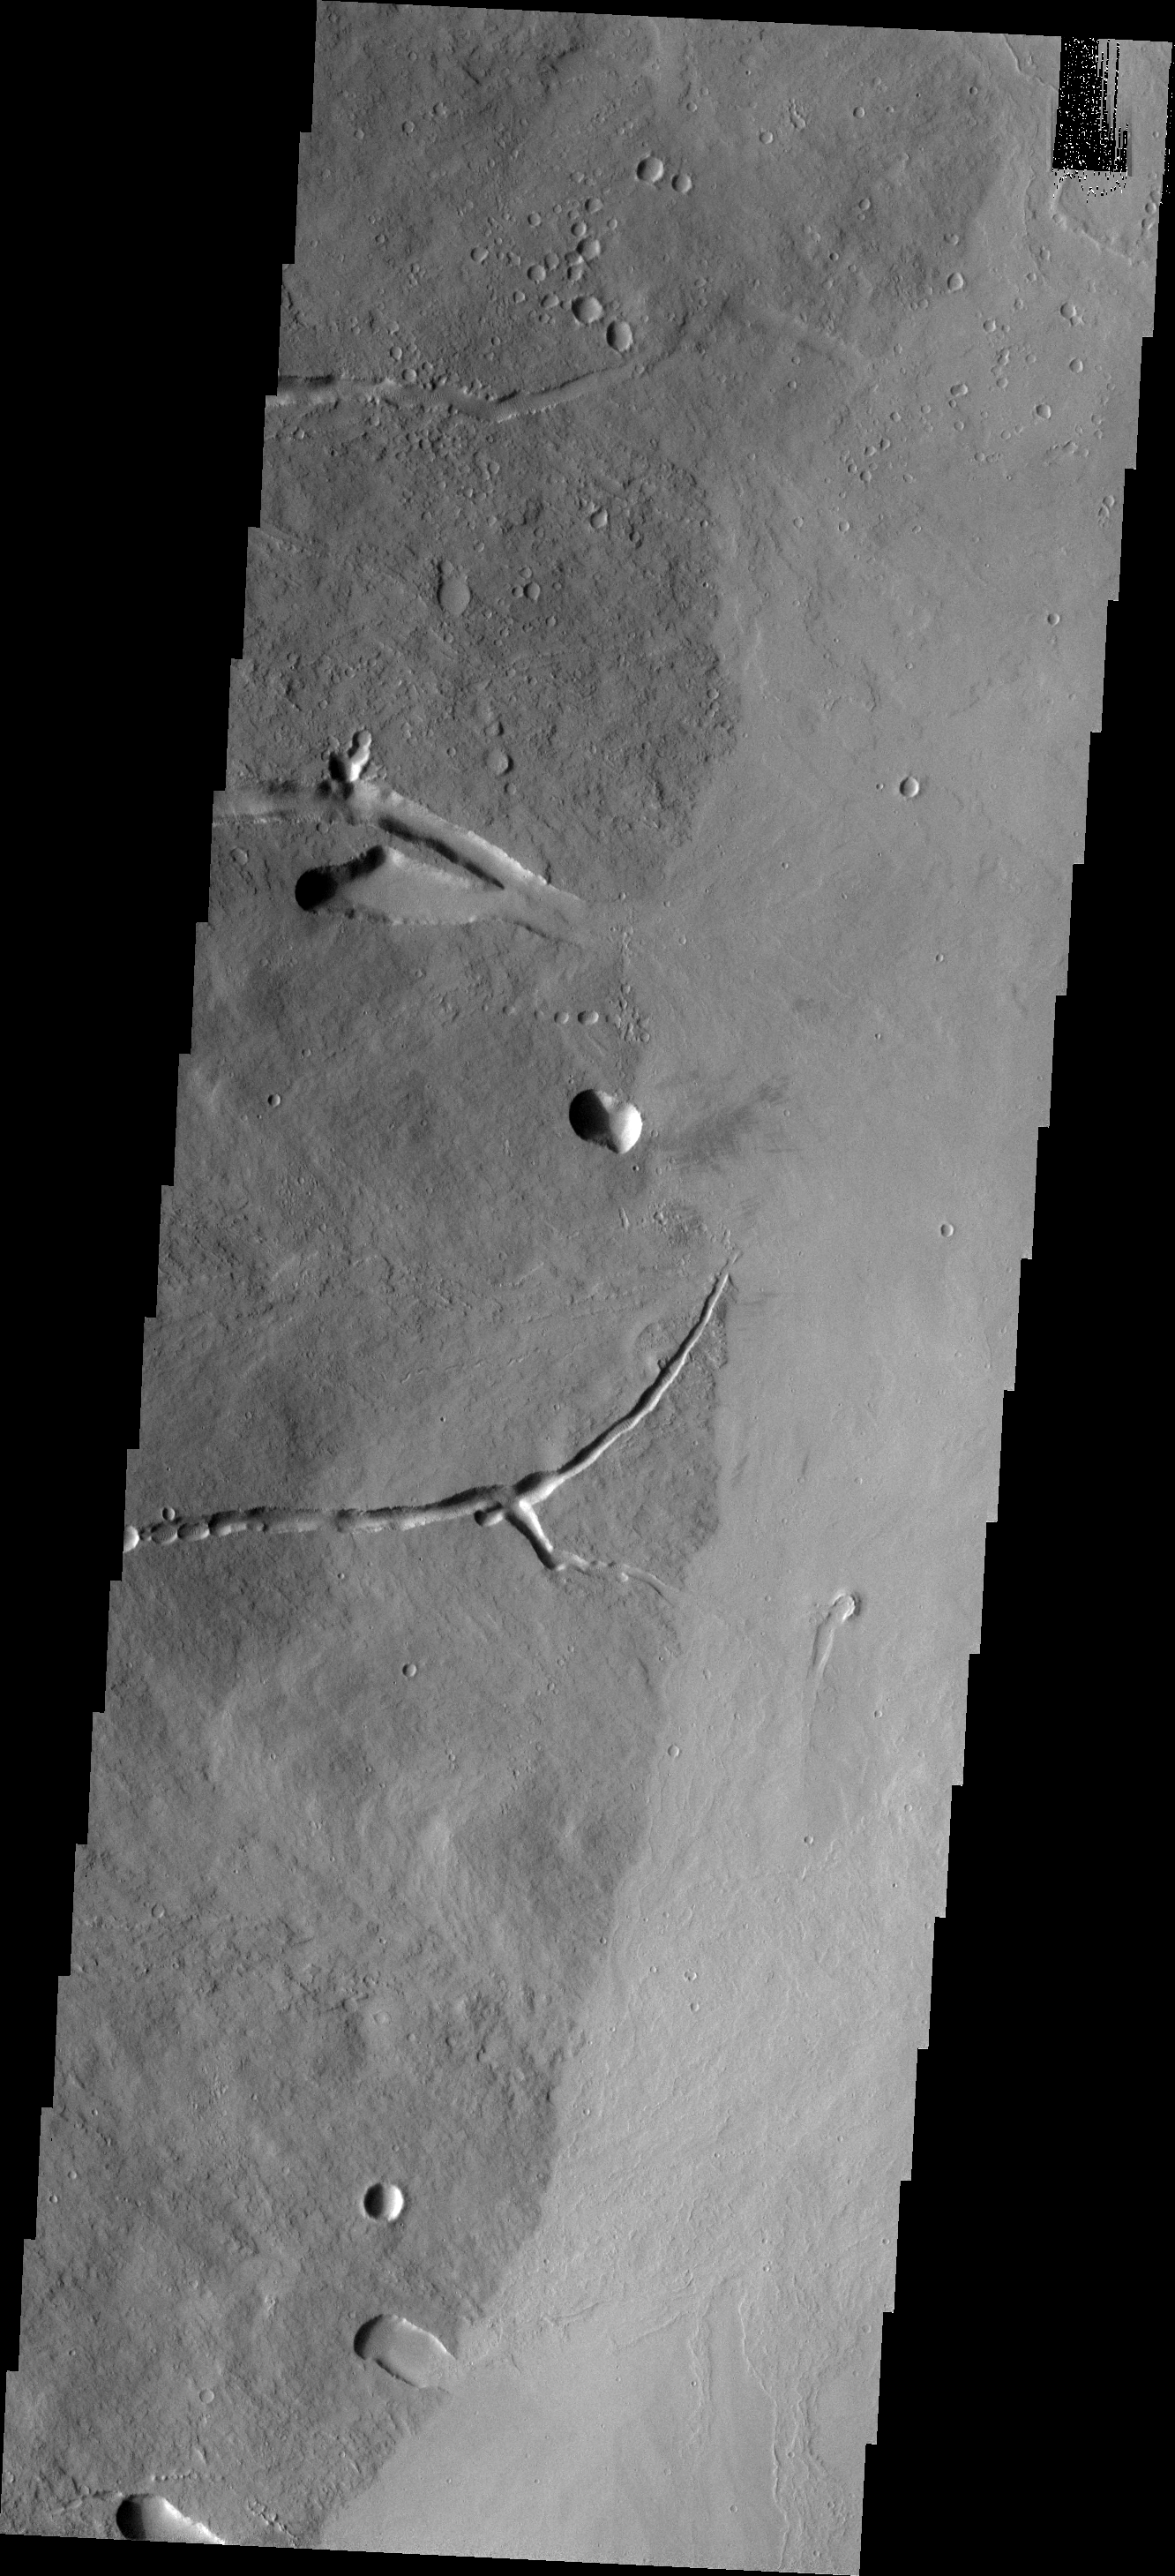

Ascraeus Mons

This VIS image shows the eastern flank of Ascraeus Mons.

Image information: VIS instrument. Latitude 11.1N, Longitude 258.8E. 18 meter/pixel resolution.

Please see the THEMIS Data Citation Note for details on crediting THEMIS images.

Note: this THEMIS visual image has not been radiometrically nor geometrically calibrated for this preliminary release. An empirical correction has been performed to remove instrumental effects. A linear shift has been applied in the cross-track and down-track direction to approximate spacecraft and planetary motion. Fully calibrated and geometrically projected images will be released through the Planetary Data System in accordance with Project policies at a later time.

NASA’s Jet Propulsion Laboratory manages the 2001 Mars Odyssey mission for NASA’s Office of Space Science, Washington, D.C. The Thermal Emission Imaging System (THEMIS) was developed by Arizona State University, Tempe, in collaboration with Raytheon Santa Barbara Remote Sensing. The THEMIS investigation is led by Dr. Philip Christensen at Arizona State University. Lockheed Martin Astronautics, Denver, is the prime contractor for the Odyssey project, and developed and built the orbiter. Mission operations are conducted jointly from Lockheed Martin and from JPL, a division of the California Institute of Technology in Pasadena.

Credit: NASA/JPL/ASU